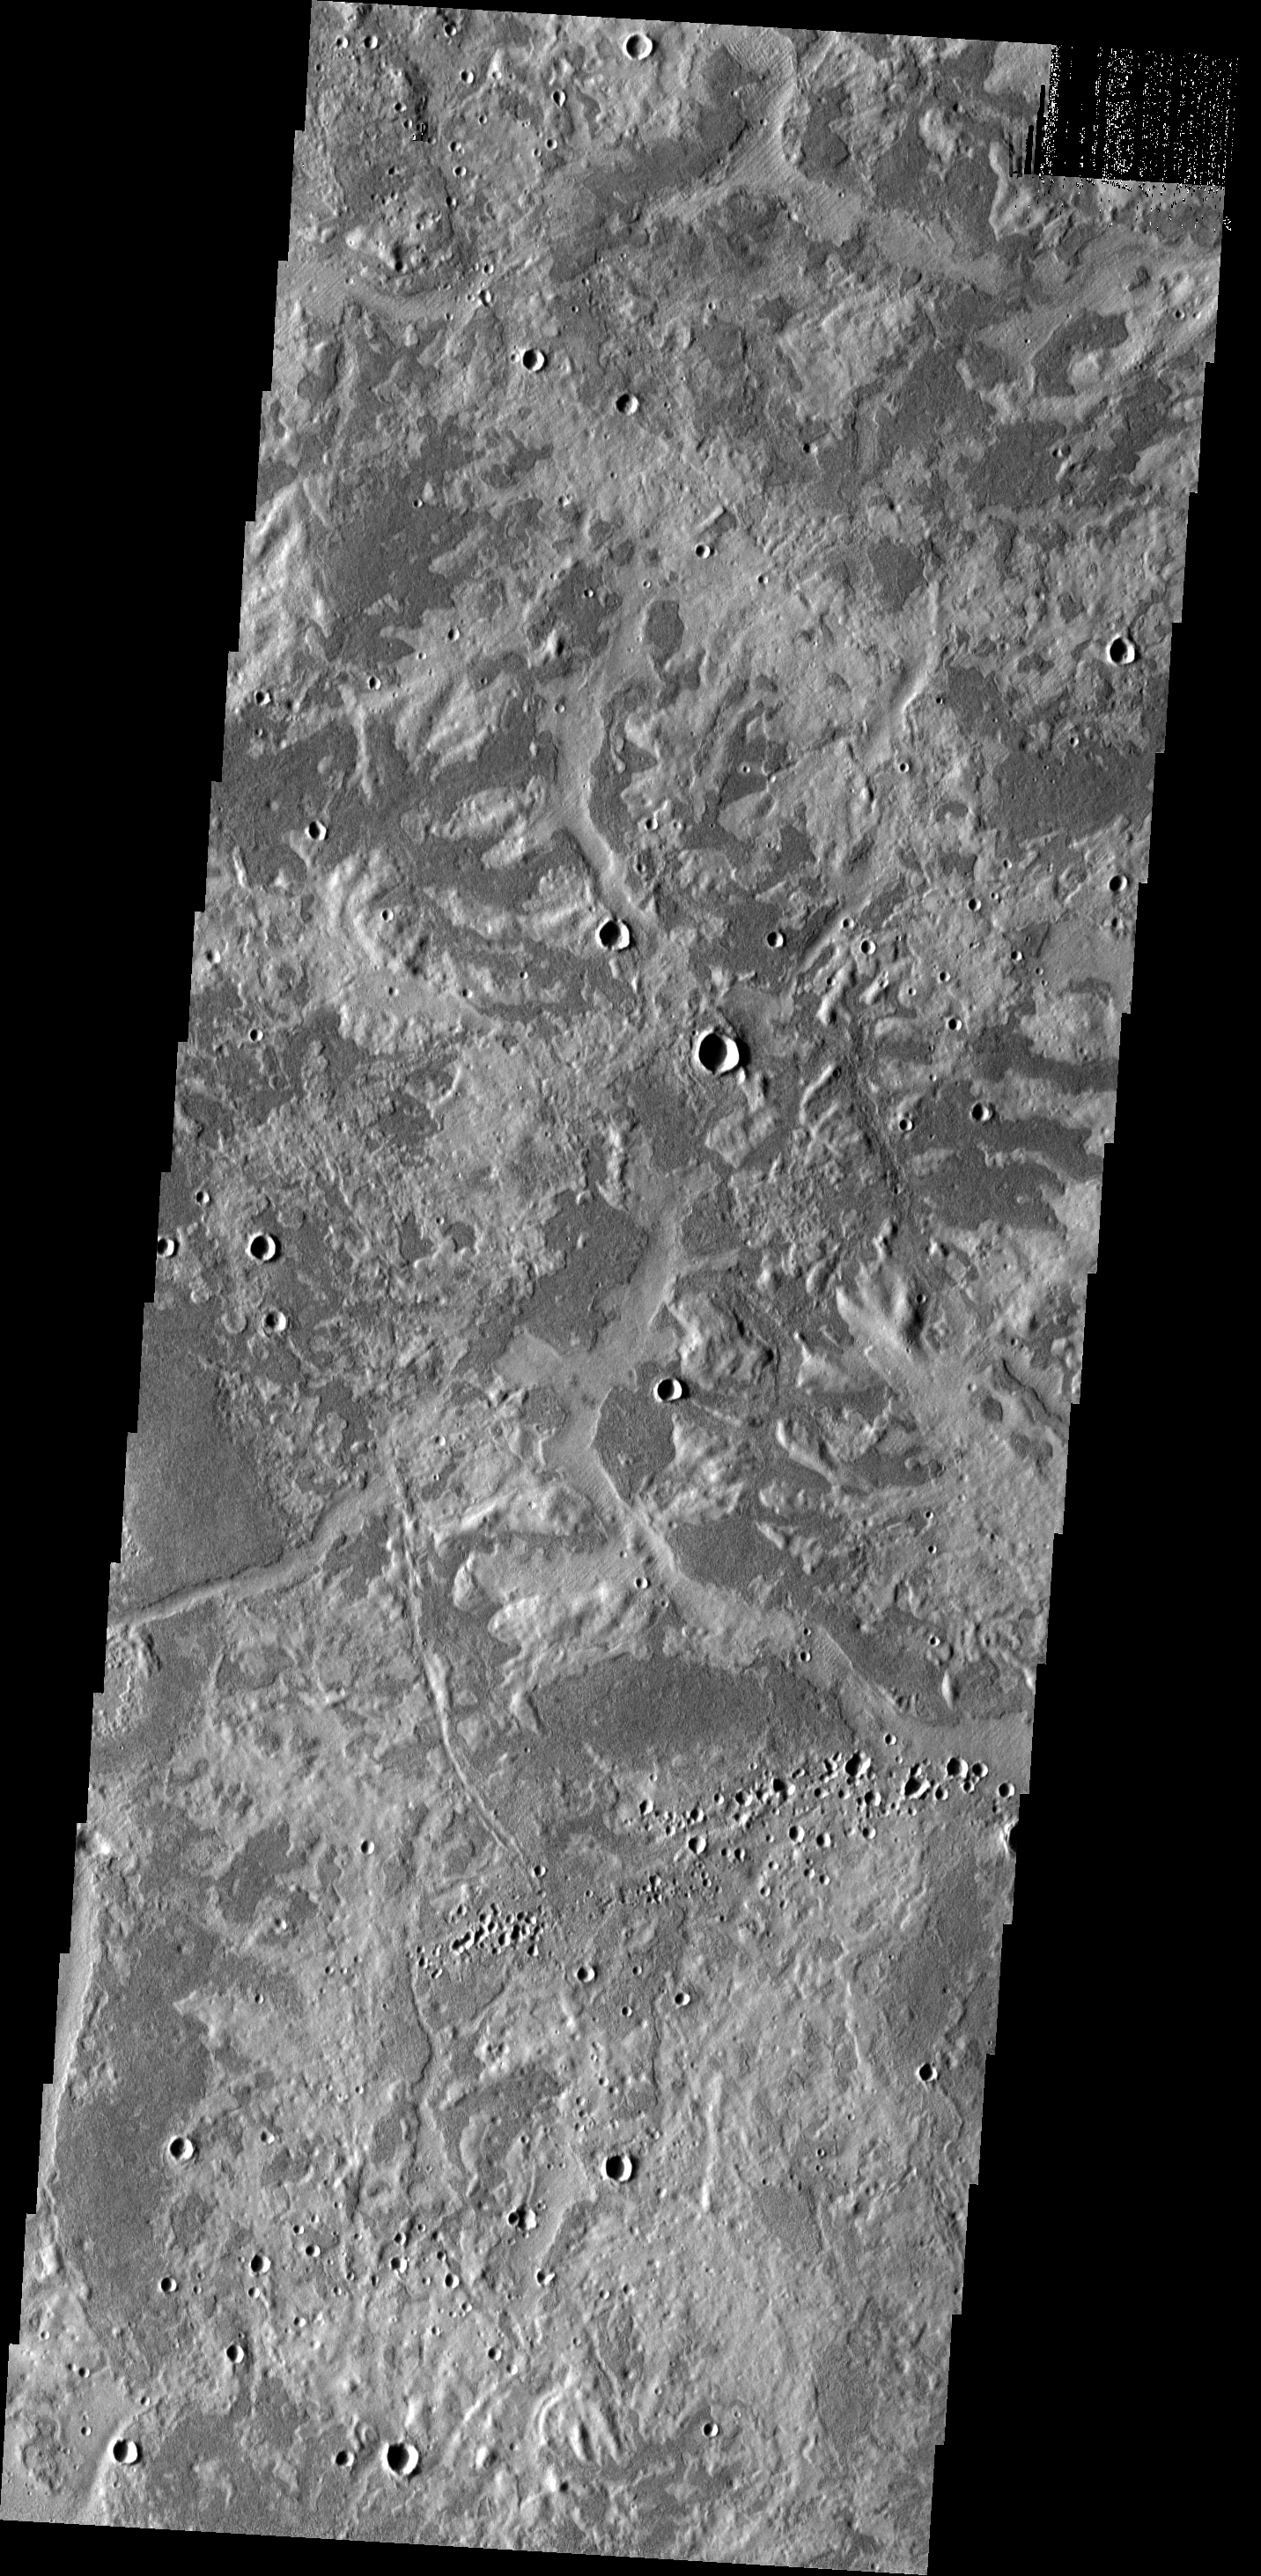

Bright and Dark

East of Adamas Labyrinthus is this region with a stark contrast between bright and dark surfaces.

Image information: VIS instrument. Latitude 36.1N, Longitude 109.2E. 19 meter/pixel resolution.

Please see the THEMIS Data Citation Note for details on crediting THEMIS images.

Note: this THEMIS visual image has not been radiometrically nor geometrically calibrated for this preliminary release. An empirical correction has been performed to remove instrumental effects. A linear shift has been applied in the cross-track and down-track direction to approximate spacecraft and planetary motion. Fully calibrated and geometrically projected images will be released through the Planetary Data System in accordance with Project policies at a later time.

NASA’s Jet Propulsion Laboratory manages the 2001 Mars Odyssey mission for NASA’s Office of Space Science, Washington, D.C. The Thermal Emission Imaging System (THEMIS) was developed by Arizona State University, Tempe, in collaboration with Raytheon Santa Barbara Remote Sensing. The THEMIS investigation is led by Dr. Philip Christensen at Arizona State University. Lockheed Martin Astronautics, Denver, is the prime contractor for the Odyssey project, and developed and built the orbiter. Mission operations are conducted jointly from Lockheed Martin and from JPL, a division of the California Institute of Technology in Pasadena.

Credit: NASA/JPL/ASU